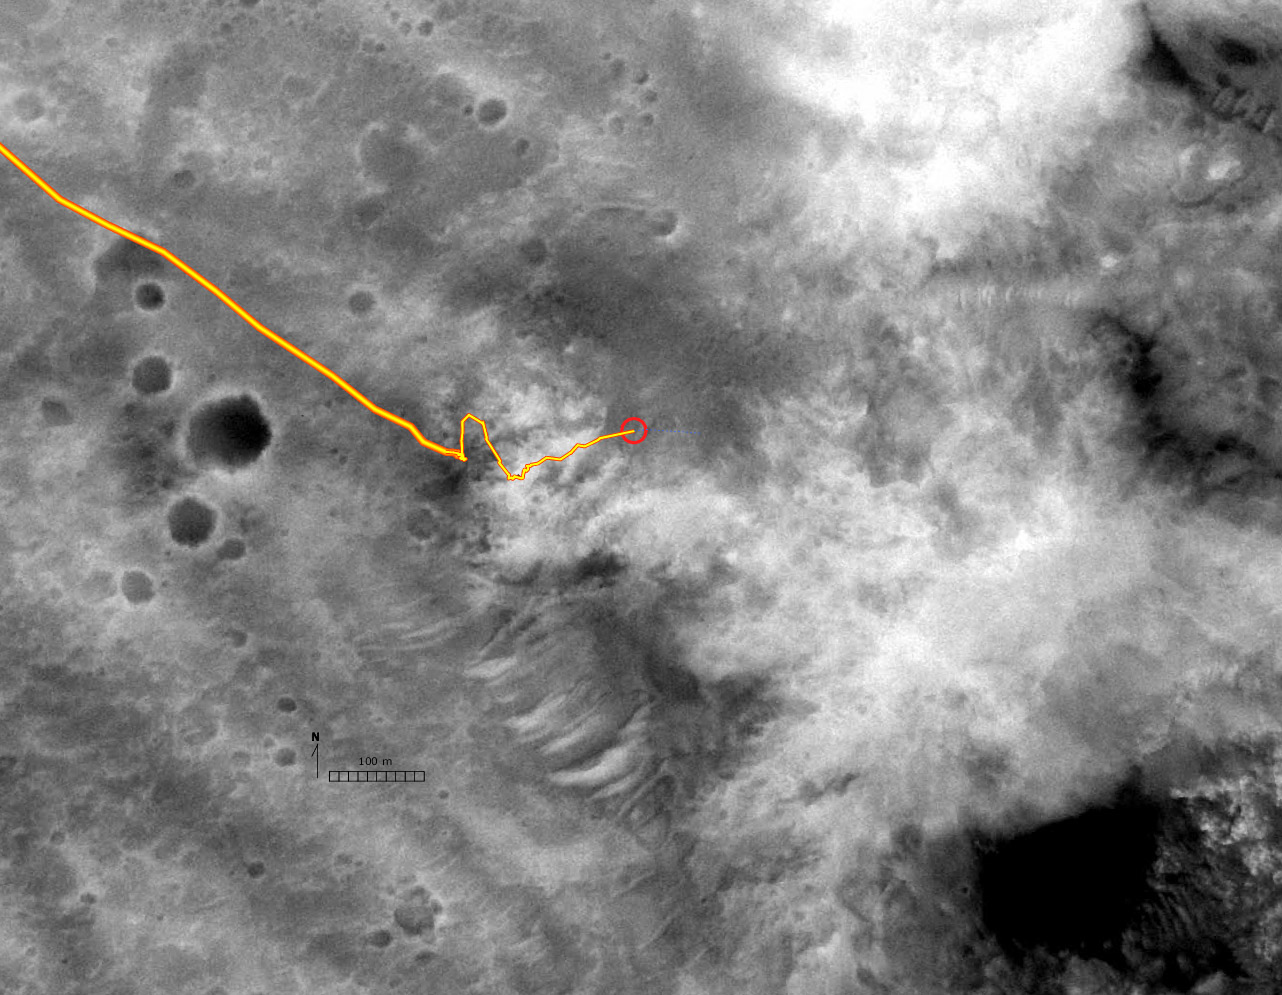

Spirit’s Route in Black and White

The Mars Orbital Camera on NASA’s Mars Global Surveyor spacecraft took this image of the topography traversed by NASA’s Mars Exploration Rover Spirit in months prior to the rover’s 318th martian day (Dec. 4, 2004). The yellow line traces the rover’s path up to and across the “West Spur” of the “Columbia Hills.”

Credit: NASA/JPL/MSSS/NMMNHS